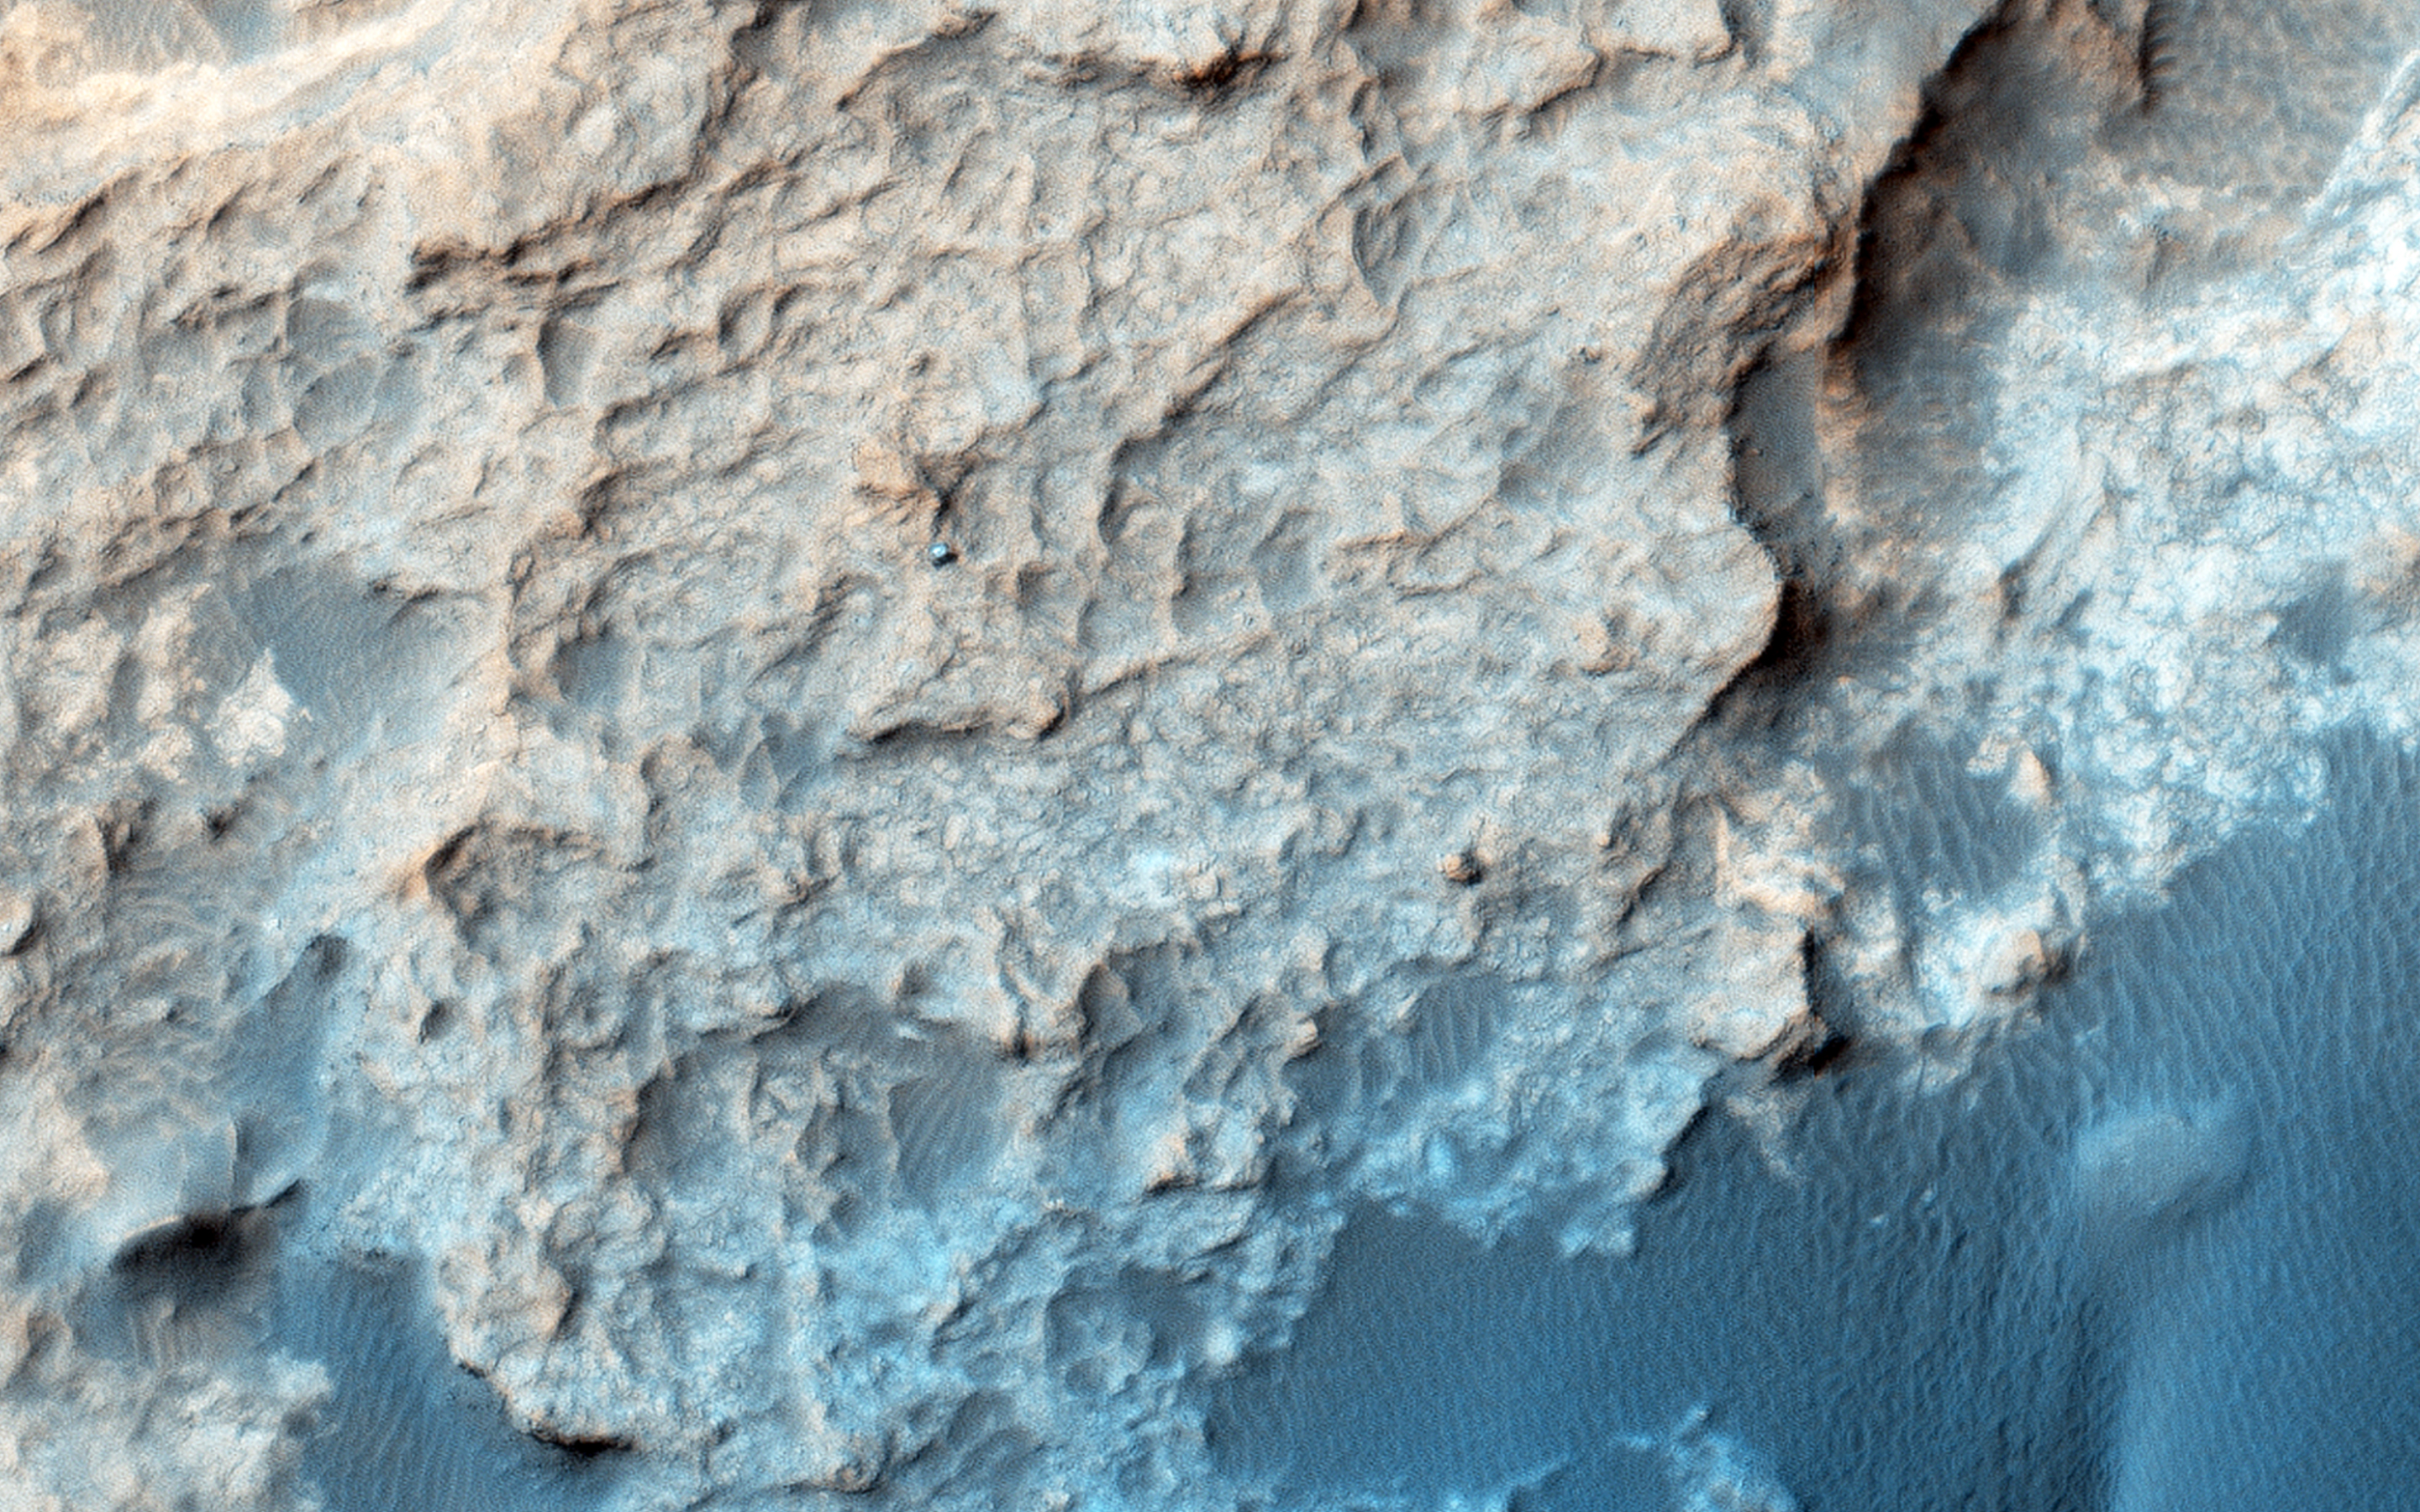

Curiosity on the Naukluft Plateau

HiRISE periodically acquires images of the two working rovers on Mars, Opportunity (Mars Exploration Rover) and Curiosity (Mars Science Laboratory). Although earlier pictures are generally sufficient for mapping the terrain and topography, new images allow scientists and engineers to study rover tracks and their covering with dust over time.

The ability to keep track of the rovers’ progress and seeing their current location on Mars in the HiRISE images is of great interest to the public. In the case of Curiosity, new images allow the tracking of active sand dunes currently in the vicinity of the rover. This dune field, informally named the ” Bagnold Dunes” after the pioneering British aeolian scientist Ralph Bagnold (1896-1990), has recently been investigated by Curiosity.

Curiosity is currently located on the Naukluft Plateau just north of the Bagnold Dune field. Its position was captured by HiRISE on 25 March 2016 (MSL Sol 1291. Views from the surface at this location are available here and here.) The rover is within sandstone outcrops informally named the “Stimson Formation.” There are no obvious rover tracks in the HiRISE views indicating that this bedrock contains little dust that otherwise could be disturbed by the rover wheels as has been seen earlier in Curiosity’s traverse.

By comparing a portion of this image to an earlier view, we can see subtle changess in the margin of “Namib dune.” These changes result from the wind redistributing sand, including avalanching of the Namib dune slipface, over the bright bedrock. Note that the rover is in front of the dune in the December image (see surface images here).

Unannotated images: Naukluft Plateau and Bagnold dune field
Curiosity in the Stimson Formation

The University of Arizona, Tucson, operates HiRISE, which was built by Ball Aerospace & Technologies Corp., Boulder, Colo. NASA’s Jet Propulsion Laboratory, a division of the California Institute of Technology in Pasadena, manages the Mars Reconnaissance Orbiter Project for NASA’s Science Mission Directorate, Washington.

Credit: NASA/JPL-Caltech/Univ. of Arizona